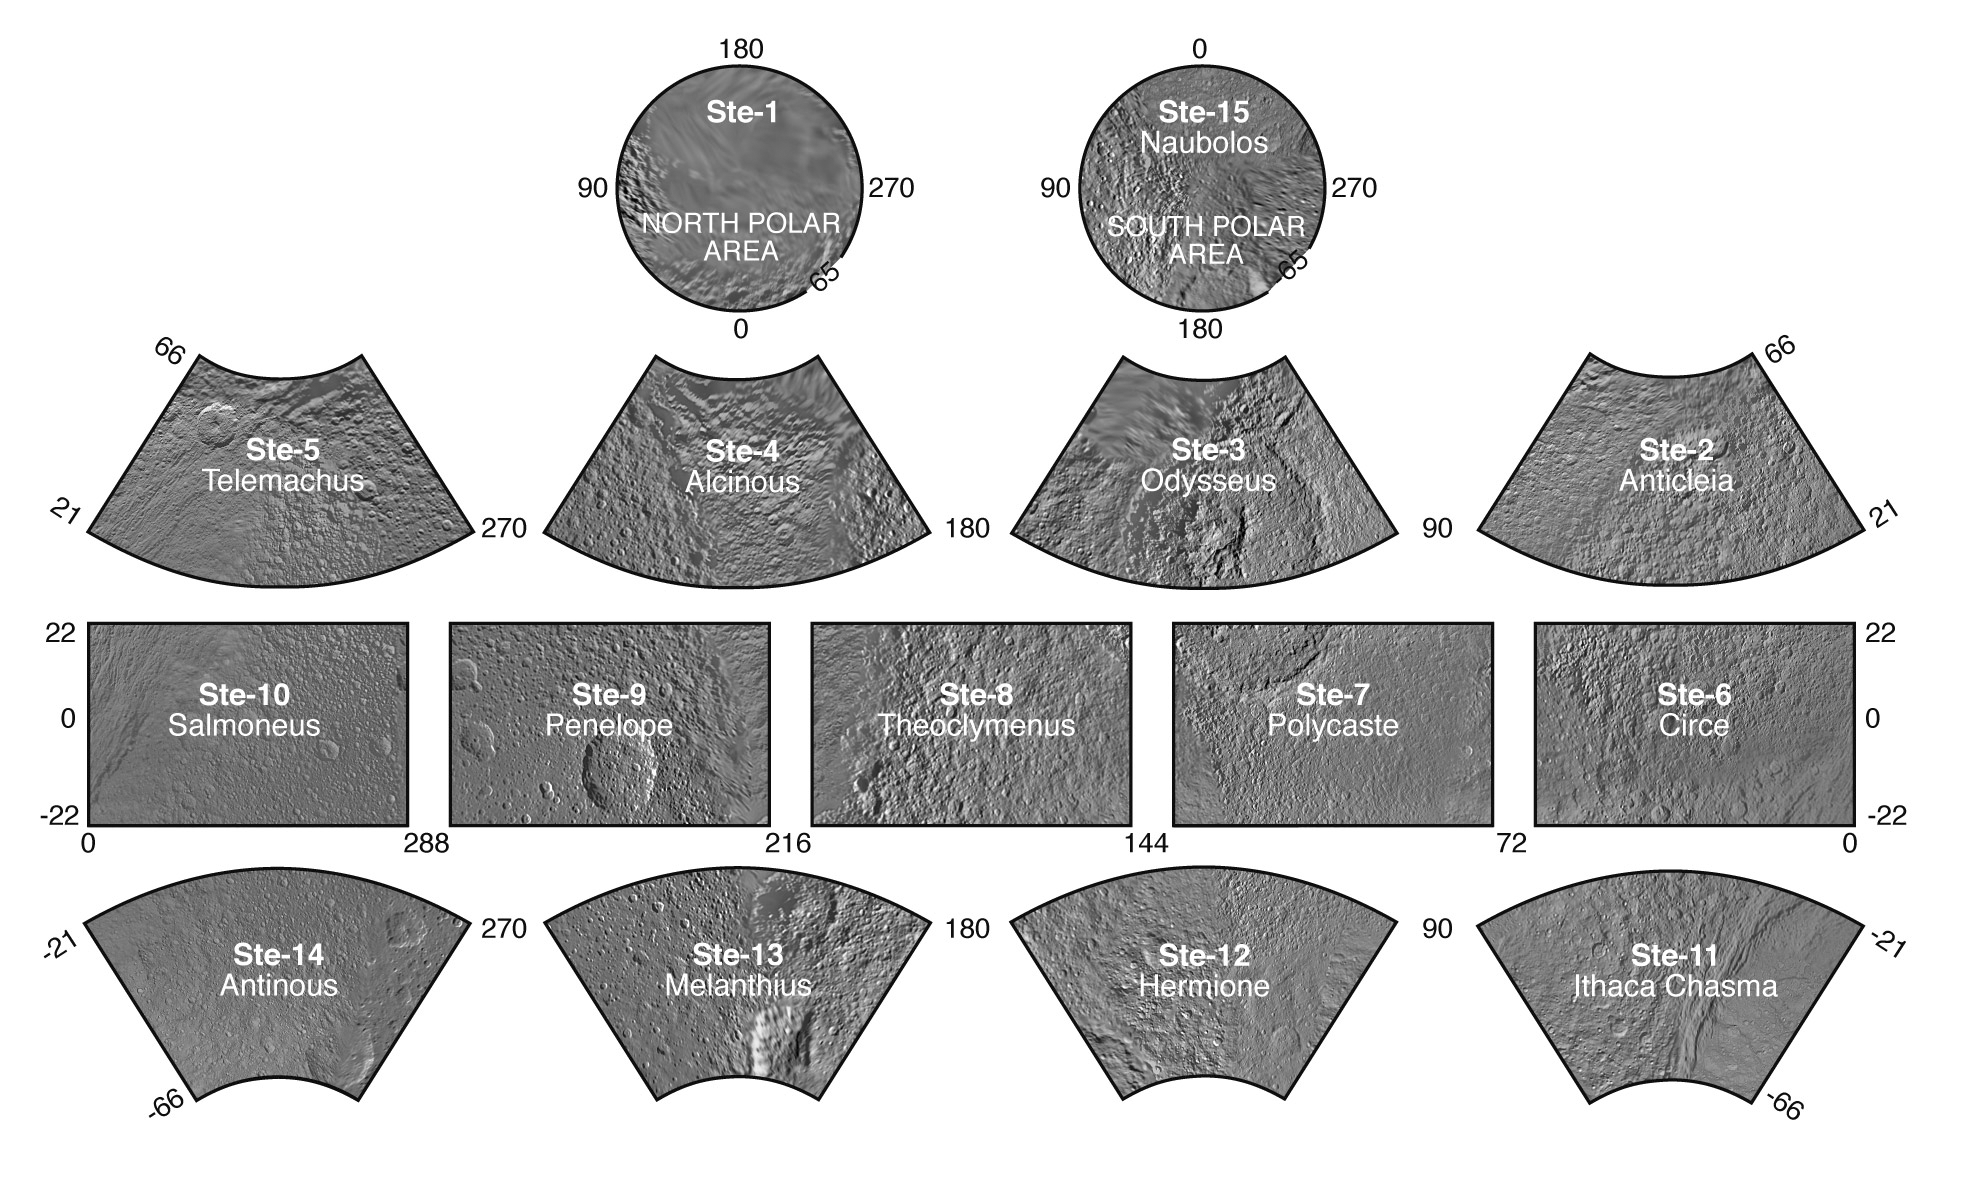

The Tethys Atlas

Tethys Atlas Index

Presented here is a complete set of cartographic map sheets from a high-resolution Tethys atlas, a project of the Cassini Imaging Team.

The map sheets form a 15-quadrangle series covering the entire surface of Tethys at a nominal scale of 1:1,000,000. An index for the atlas is included here, along with an unlabeled version of each terrain section. The map data was acquired by the Cassini imaging experiment. The mean radius of Tethys used for projection of the maps is 536.3 kilometers (333.2 miles). Names for features have been approved by the International Astronomical Union.

Photomosaic Maps

Tethys Region (Ste-1)
Unlabeled Tethys Terrain Section
Anticleia Quadrangle (Ste-2)
Unlabeled Anticleia Terrain Section
Odysseus Quadrangle (Ste-3)
Unlabeled Odysseus Terrain Section
Alcinous Quadrangle (Ste-4)
Unlabeled Alcinous Terrain Section
Telemachus Quadrangle (Ste-5)
Unlabeled Telemachus Terrain Section
Circe Quadrangle (Ste-6)
Unlabeled Circe Terrain Section
Polycaste Quadrangle (Ste-7)
Unlabeled Polycaste Terrain Section
Theoclymenus Quadrangle (Ste-8)
Unlabeled Theoclymenus Terrain Section
Penelope Quadrangle (Ste-9)
Unlabeled Penelope Terrain Section
Salmoneus Quadrangle (Ste-10)
Unlabeled Salmoneus Terrain Section
Ithaca Chasma Quadrangle (Ste-11)
Unlabeled Ithaca Chasma Terrain Section
Hermione Quadrangle (Ste-12)
Unlabeled Hermione Terrain Section
Melanthius Quadrangle (Ste-13)
Unlabeled Melanthius Terrain Section
Antinous Quadrangle (Ste-14)
Unlabeled Antinous Terrain Section
Naubolos Quadrangle (Ste-15)
Unlabeled Naubolos Terrain Section
The Cassini-Huygens mission is a cooperative project of NASA, the European Space Agency and the Italian Space Agency. The Jet Propulsion Laboratory, a division of the California Institute of Technology in Pasadena, manages the mission for NASA’s Science Mission Directorate, Washington, D.C. The Cassini orbiter and its two onboard cameras were designed, developed and assembled at JPL. The imaging operations center is based at the Space Science Institute in Boulder, Colo.

Credit: NASA/JPL/Space Science Institute